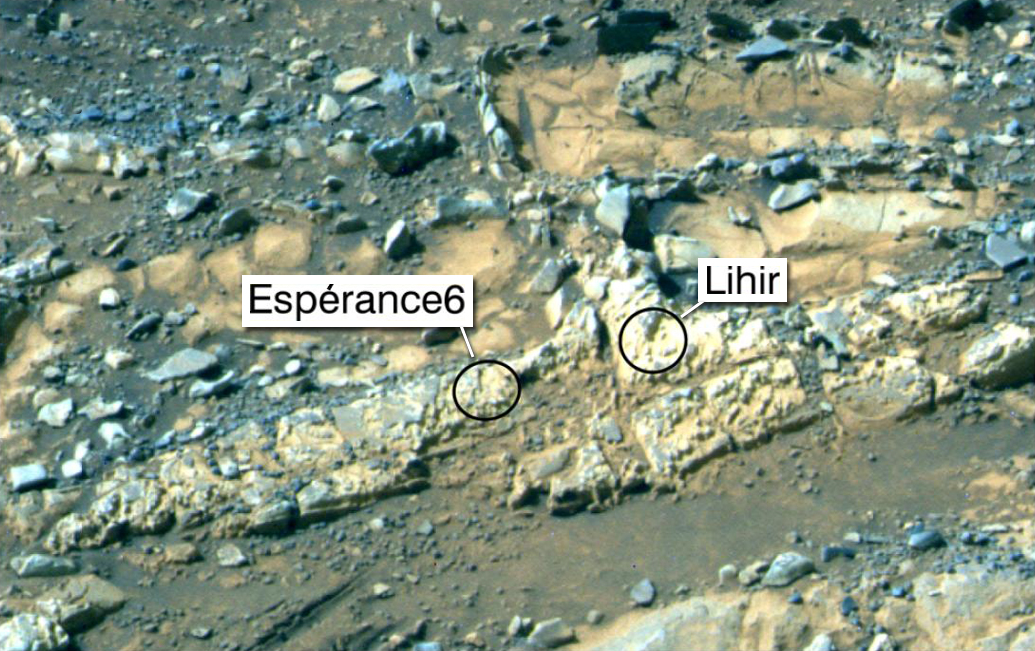

‘Esperance6’ and ‘Lihir’ Rover Targets

This false-color view was taken by the panoramic camera (Pancam) on NASA’s Mars Exploration Rover Opportunity on the 3,230th Martian day, or sol, of the rover’s mission (Feb. 23, 2013). The rock targets known as “Esperance6,” and “Lihir,” are shown. Esperance6 was deeply abraded with the rover’s rock abrasion tool. These rocks are part of the Matijevic formation located on “Matijevic Hill” on the rim of Endeavour Crater. The scene shown is approximately 27.6 inches (70 centimeters) across. An unlabeled image of these rocks is at PIA17074.

Credit: NASA/JPL-Caltech/Cornell Univ./Arizona State Univ.